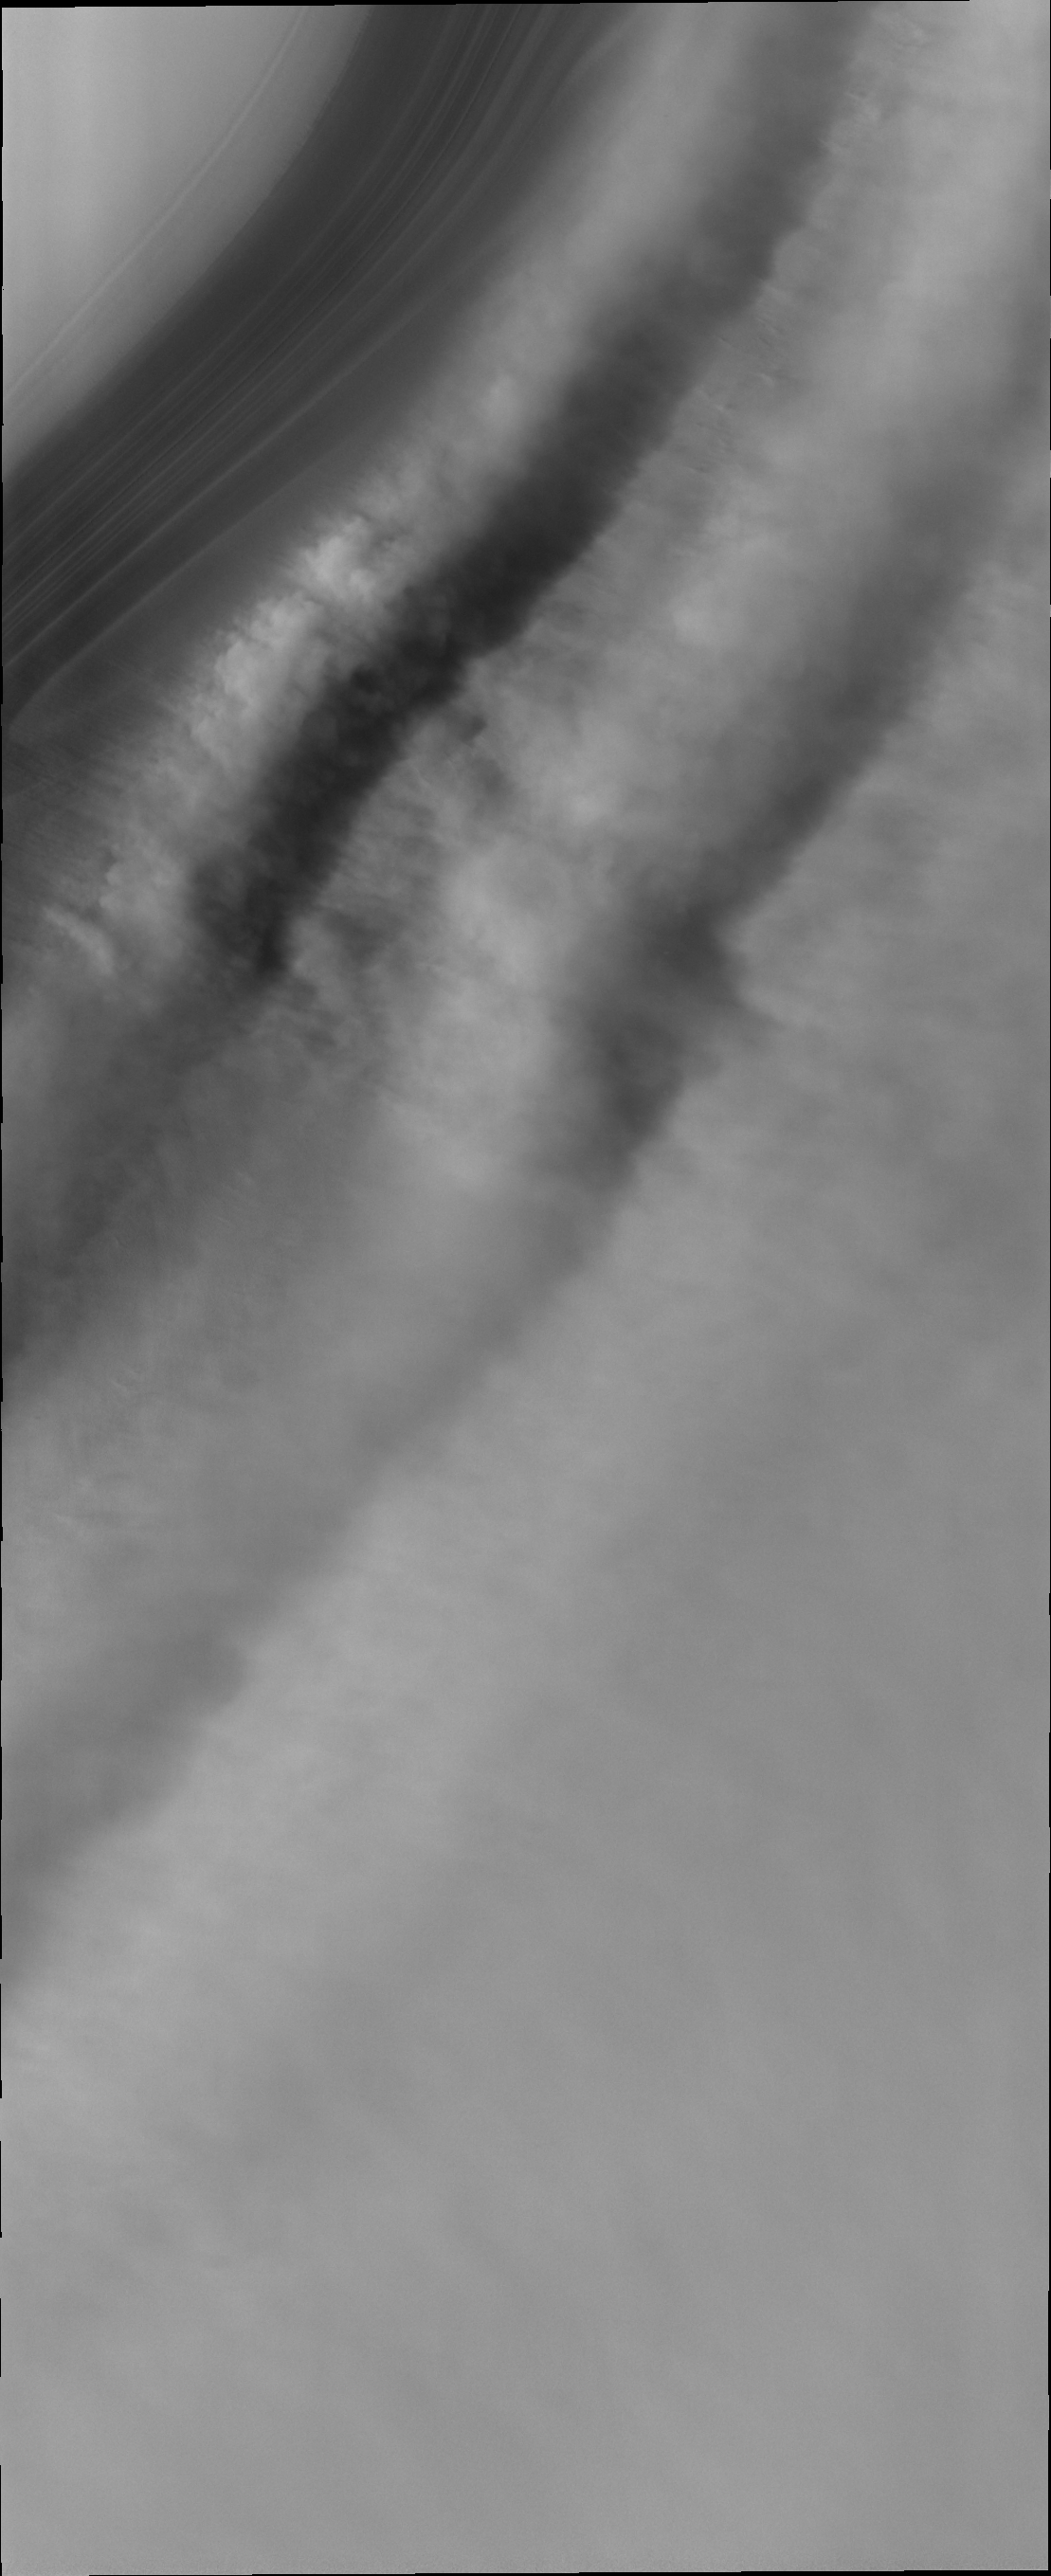

Polar Winds

When winds that have swept across the north polar ice encounter a trough in the ice the laminar flow slows at the base of the trough, producing a turbulent wind regime that is easily recognized in the clouds formed in the trough.

Image information: VIS instrument. Latitude 86.8N, Longitude 91.5E. 20 meter/pixel resolution.

Please see the THEMIS Data Citation Note for details on crediting THEMIS images.

Note: this THEMIS visual image has not been radiometrically nor geometrically calibrated for this preliminary release. An empirical correction has been performed to remove instrumental effects. A linear shift has been applied in the cross-track and down-track direction to approximate spacecraft and planetary motion. Fully calibrated and geometrically projected images will be released through the Planetary Data System in accordance with Project policies at a later time.

NASA’s Jet Propulsion Laboratory manages the 2001 Mars Odyssey mission for NASA’s Office of Space Science, Washington, D.C. The Thermal Emission Imaging System (THEMIS) was developed by Arizona State University, Tempe, in collaboration with Raytheon Santa Barbara Remote Sensing. The THEMIS investigation is led by Dr. Philip Christensen at Arizona State University. Lockheed Martin Astronautics, Denver, is the prime contractor for the Odyssey project, and developed and built the orbiter. Mission operations are conducted jointly from Lockheed Martin and from JPL, a division of the California Institute of Technology in Pasadena.

Credit: NASA/JPL/ASU